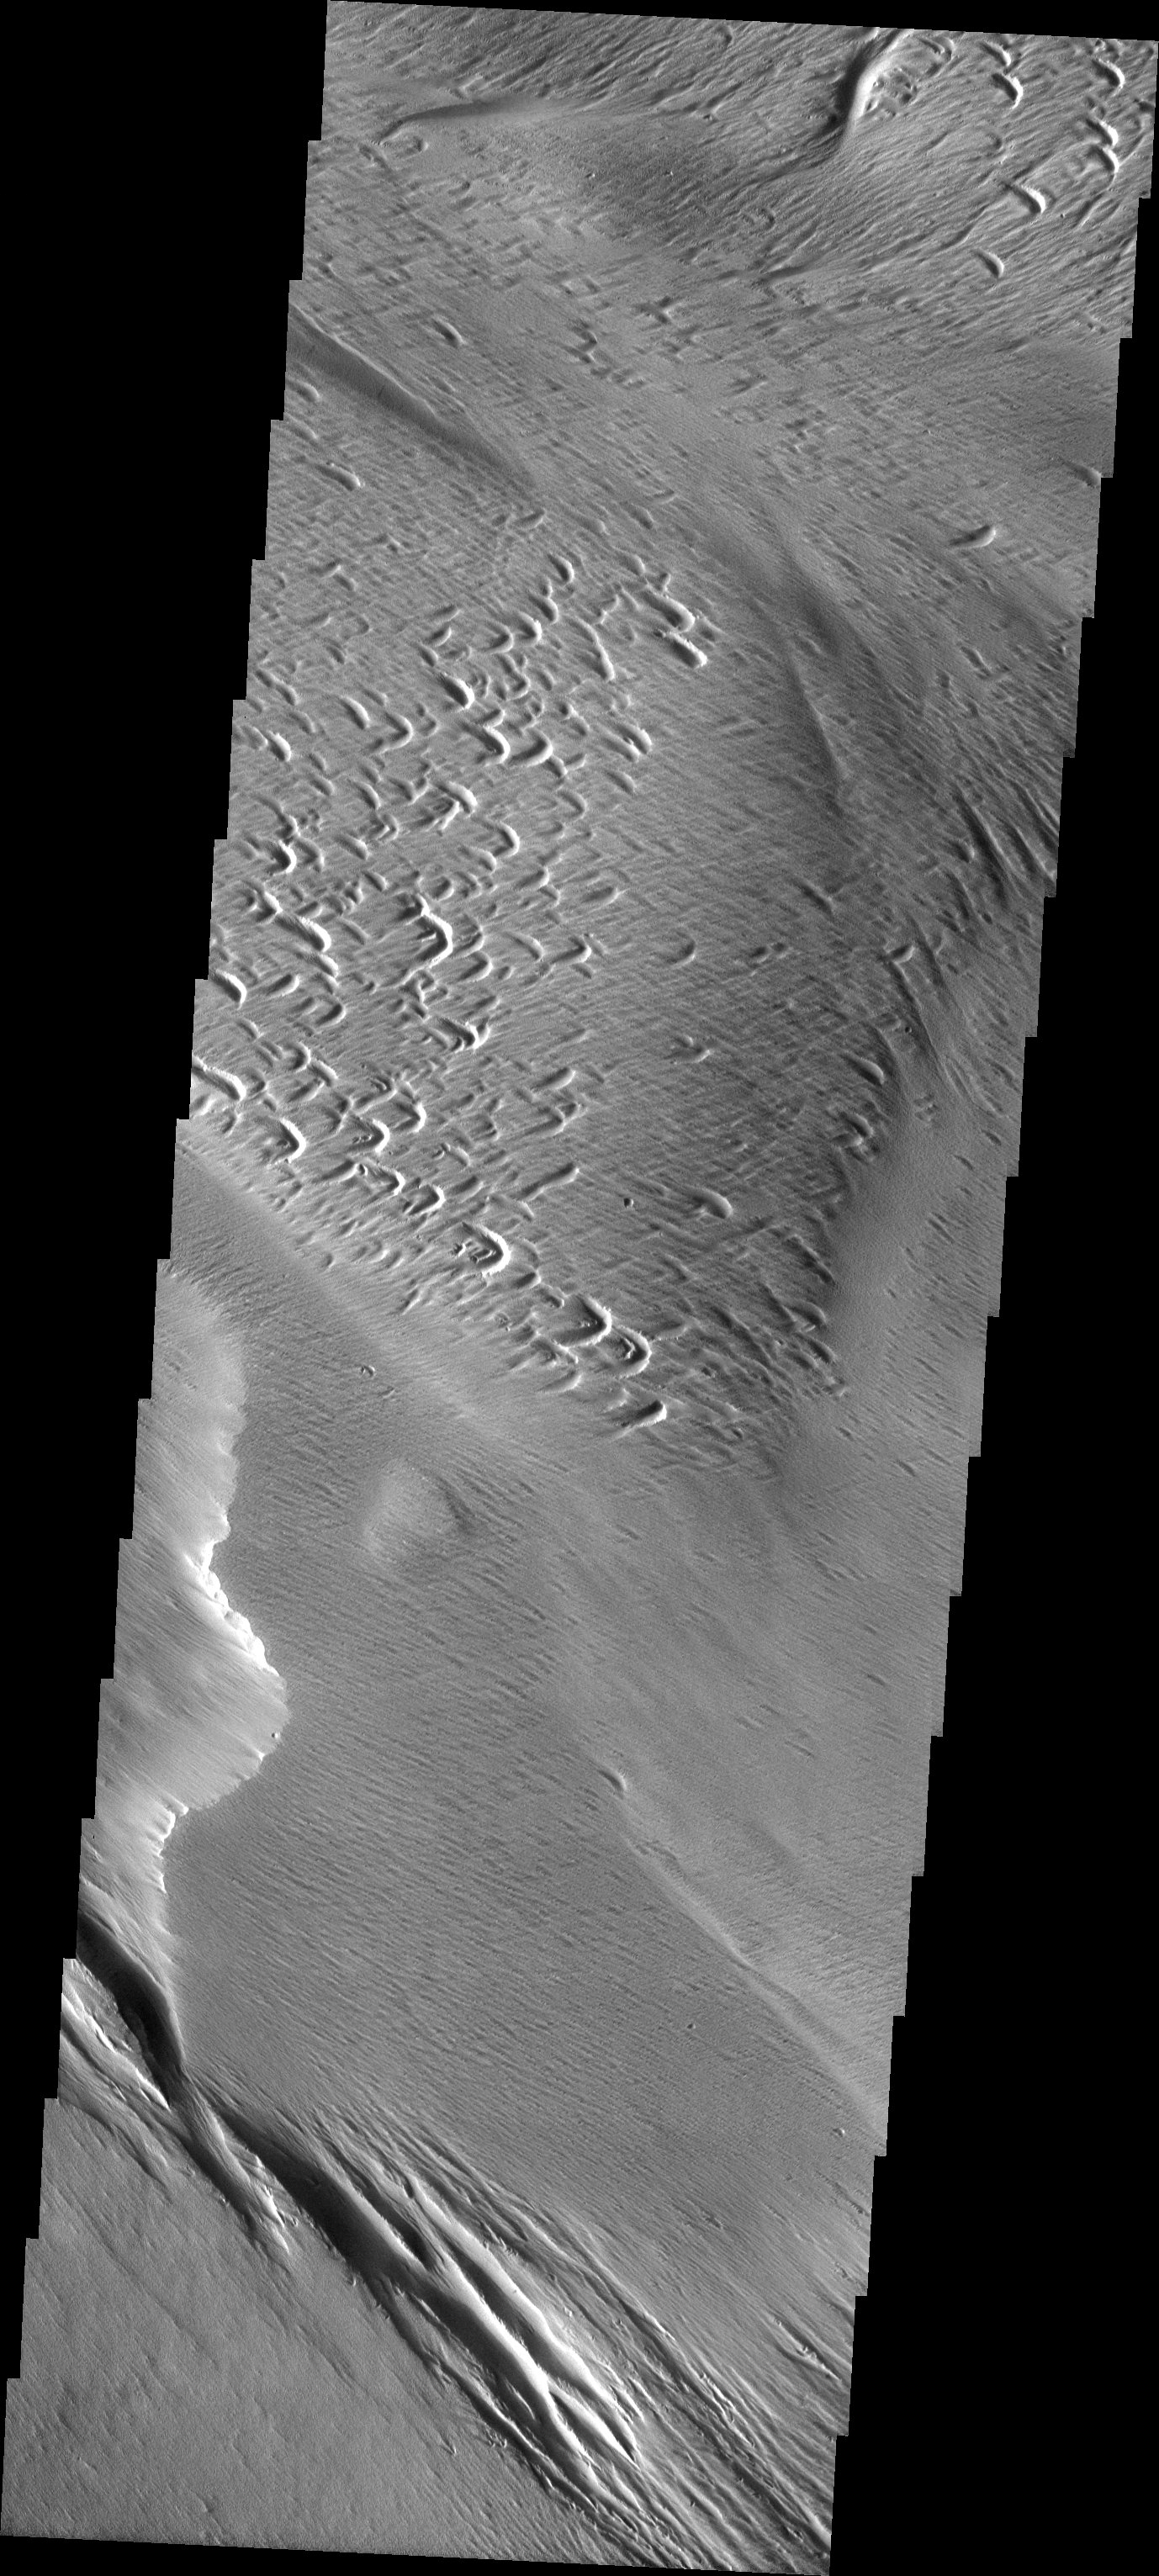

Yardangs and Crosshatching

The atmosphere of Mars is a dynamic system. Water-ice clouds, fog, and hazes can make imaging the surface from space difficult. Dust storms can grow from local disturbances to global sizes, through which imaging is impossible. Seasonal temperature changes are the usual drivers in cloud and dust storm development and growth.

Eons of atmospheric dust storm activity has left its mark on the surface of Mars. Dust carried aloft by the wind has settled out on every available surface; sand dunes have been created and moved by centuries of wind; and the effect of continual sand-blasting has modified many regions of Mars, creating yardangs and other unusual surface forms.

The yardangs in this image are forming in channel floor deposits. The channel itself is funneling the wind to cause the erosion.

Image information: VIS instrument. Latitude 1, Longitude 198.5 East (161.5 West). 19 meter/pixel resolution.

Note: this THEMIS visual image has not been radiometrically nor geometrically calibrated for this preliminary release. An empirical correction has been performed to remove instrumental effects. A linear shift has been applied in the cross-track and down-track direction to approximate spacecraft and planetary motion. Fully calibrated and geometrically projected images will be released through the Planetary Data System in accordance with Project policies at a later time.

NASA’s Jet Propulsion Laboratory manages the 2001 Mars Odyssey mission for NASA’s Office of Space Science, Washington, D.C. The Thermal Emission Imaging System (THEMIS) was developed by Arizona State University, Tempe, in collaboration with Raytheon Santa Barbara Remote Sensing. The THEMIS investigation is led by Dr. Philip Christensen at Arizona State University. Lockheed Martin Astronautics, Denver, is the prime contractor for the Odyssey project, and developed and built the orbiter. Mission operations are conducted jointly from Lockheed Martin and from JPL, a division of the California Institute of Technology in Pasadena.

Credit: NASA/JPL/Arizona State University